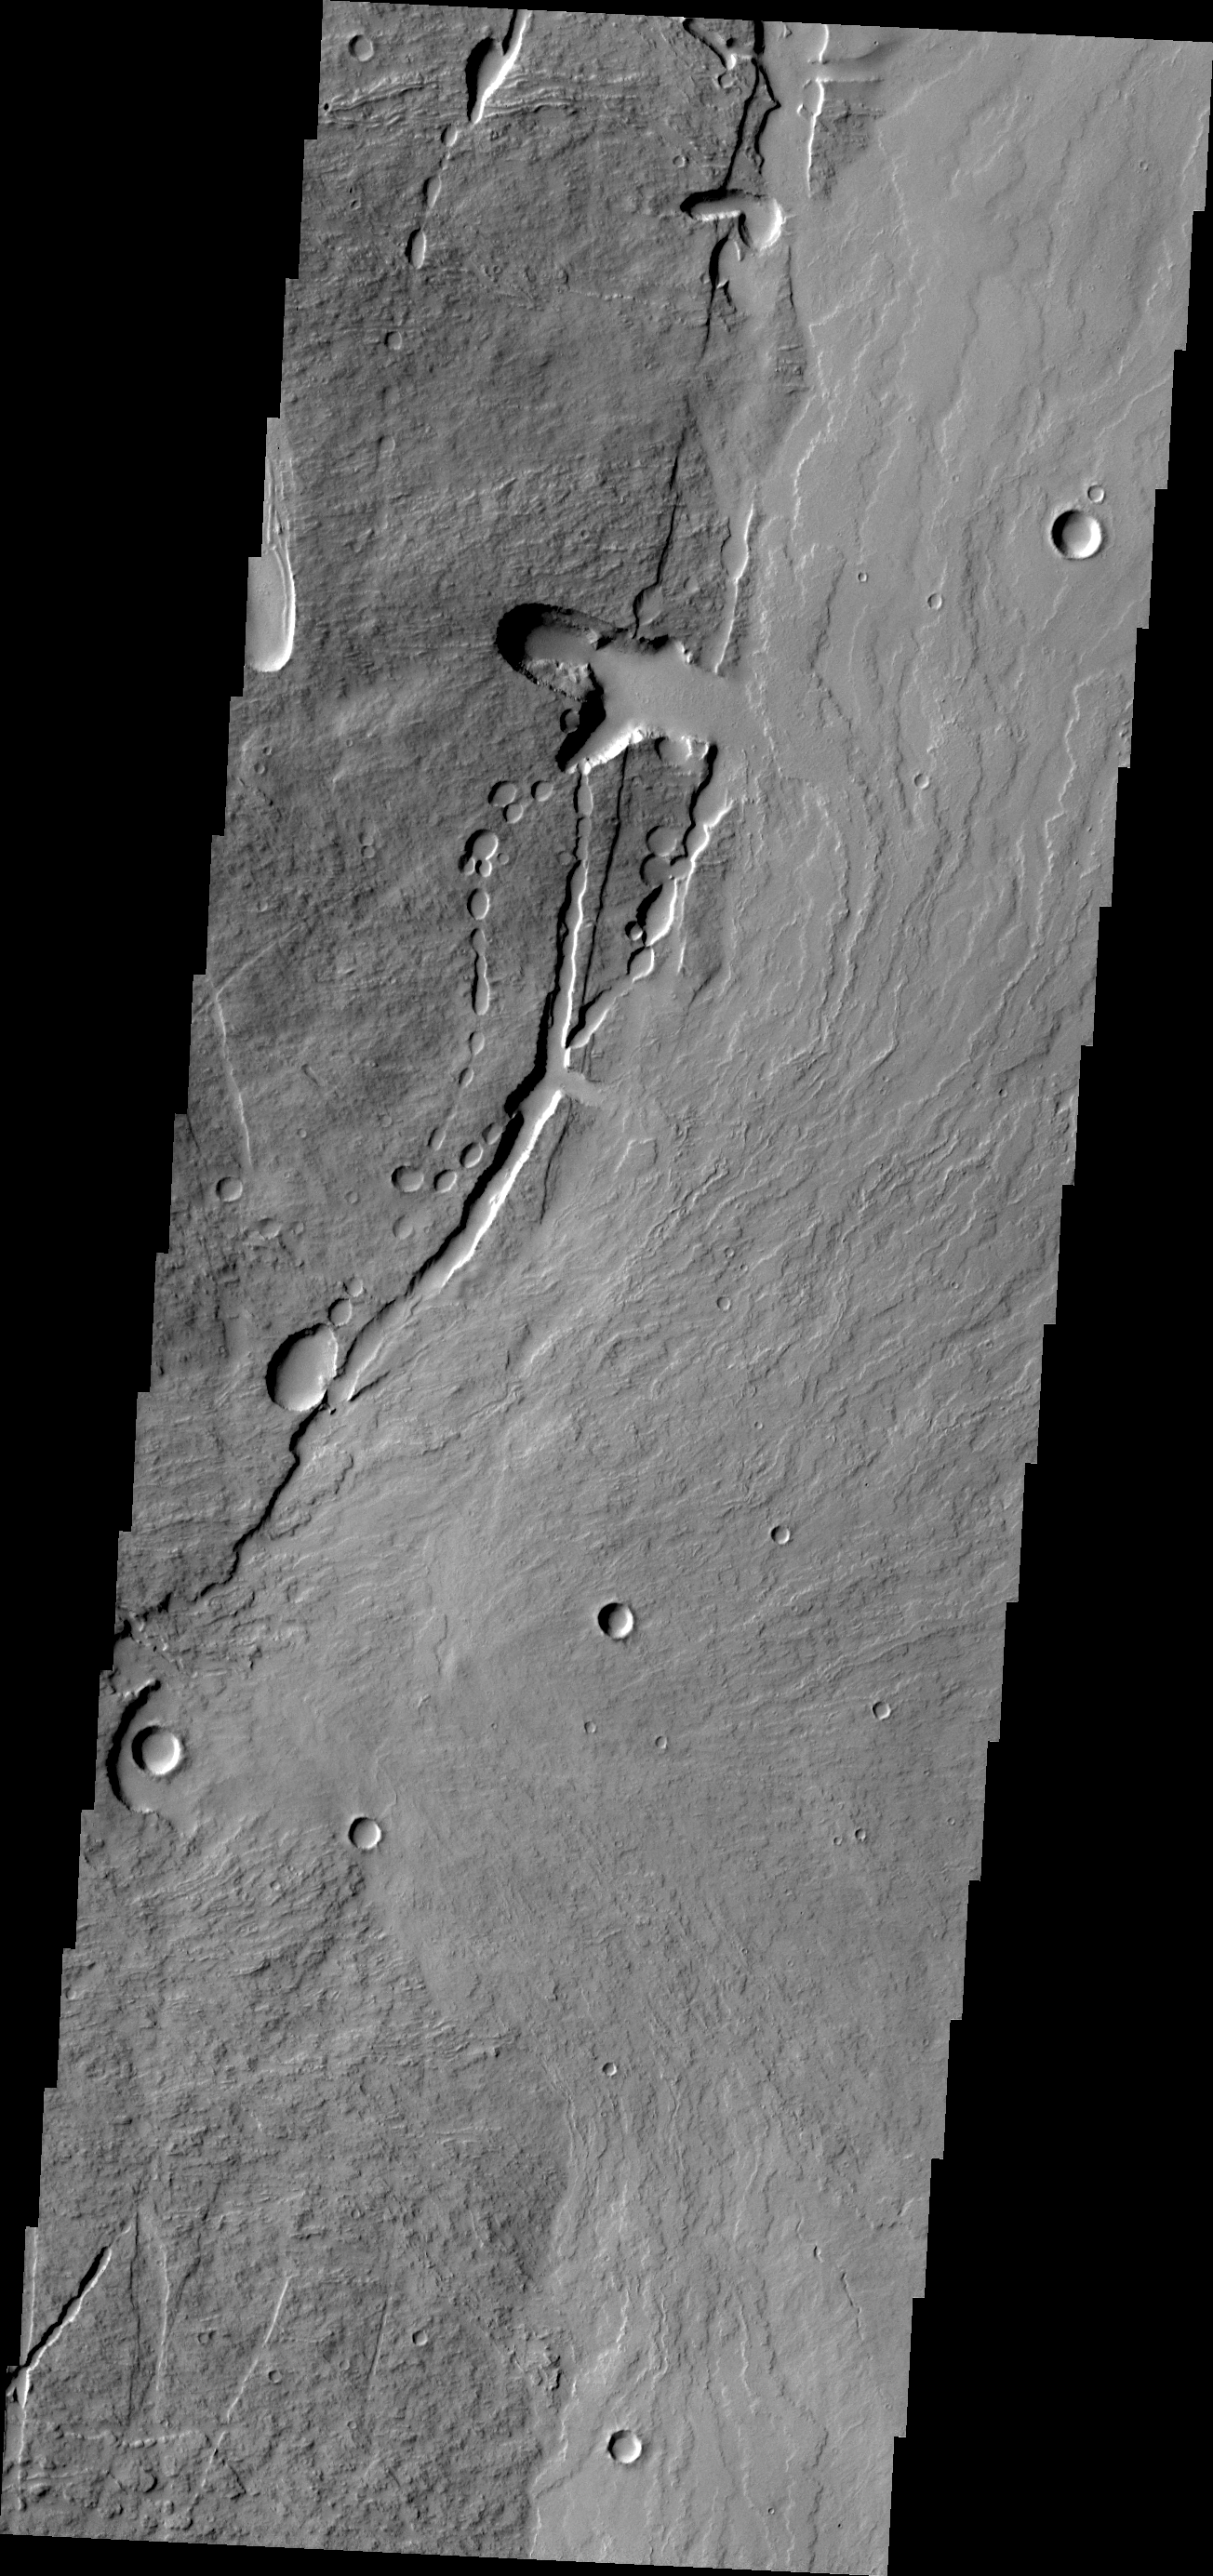

Pavonis Mons

This VIS image shows the eastern flank of Pavonis Mons.

Credit: NASA/JPL/ASU